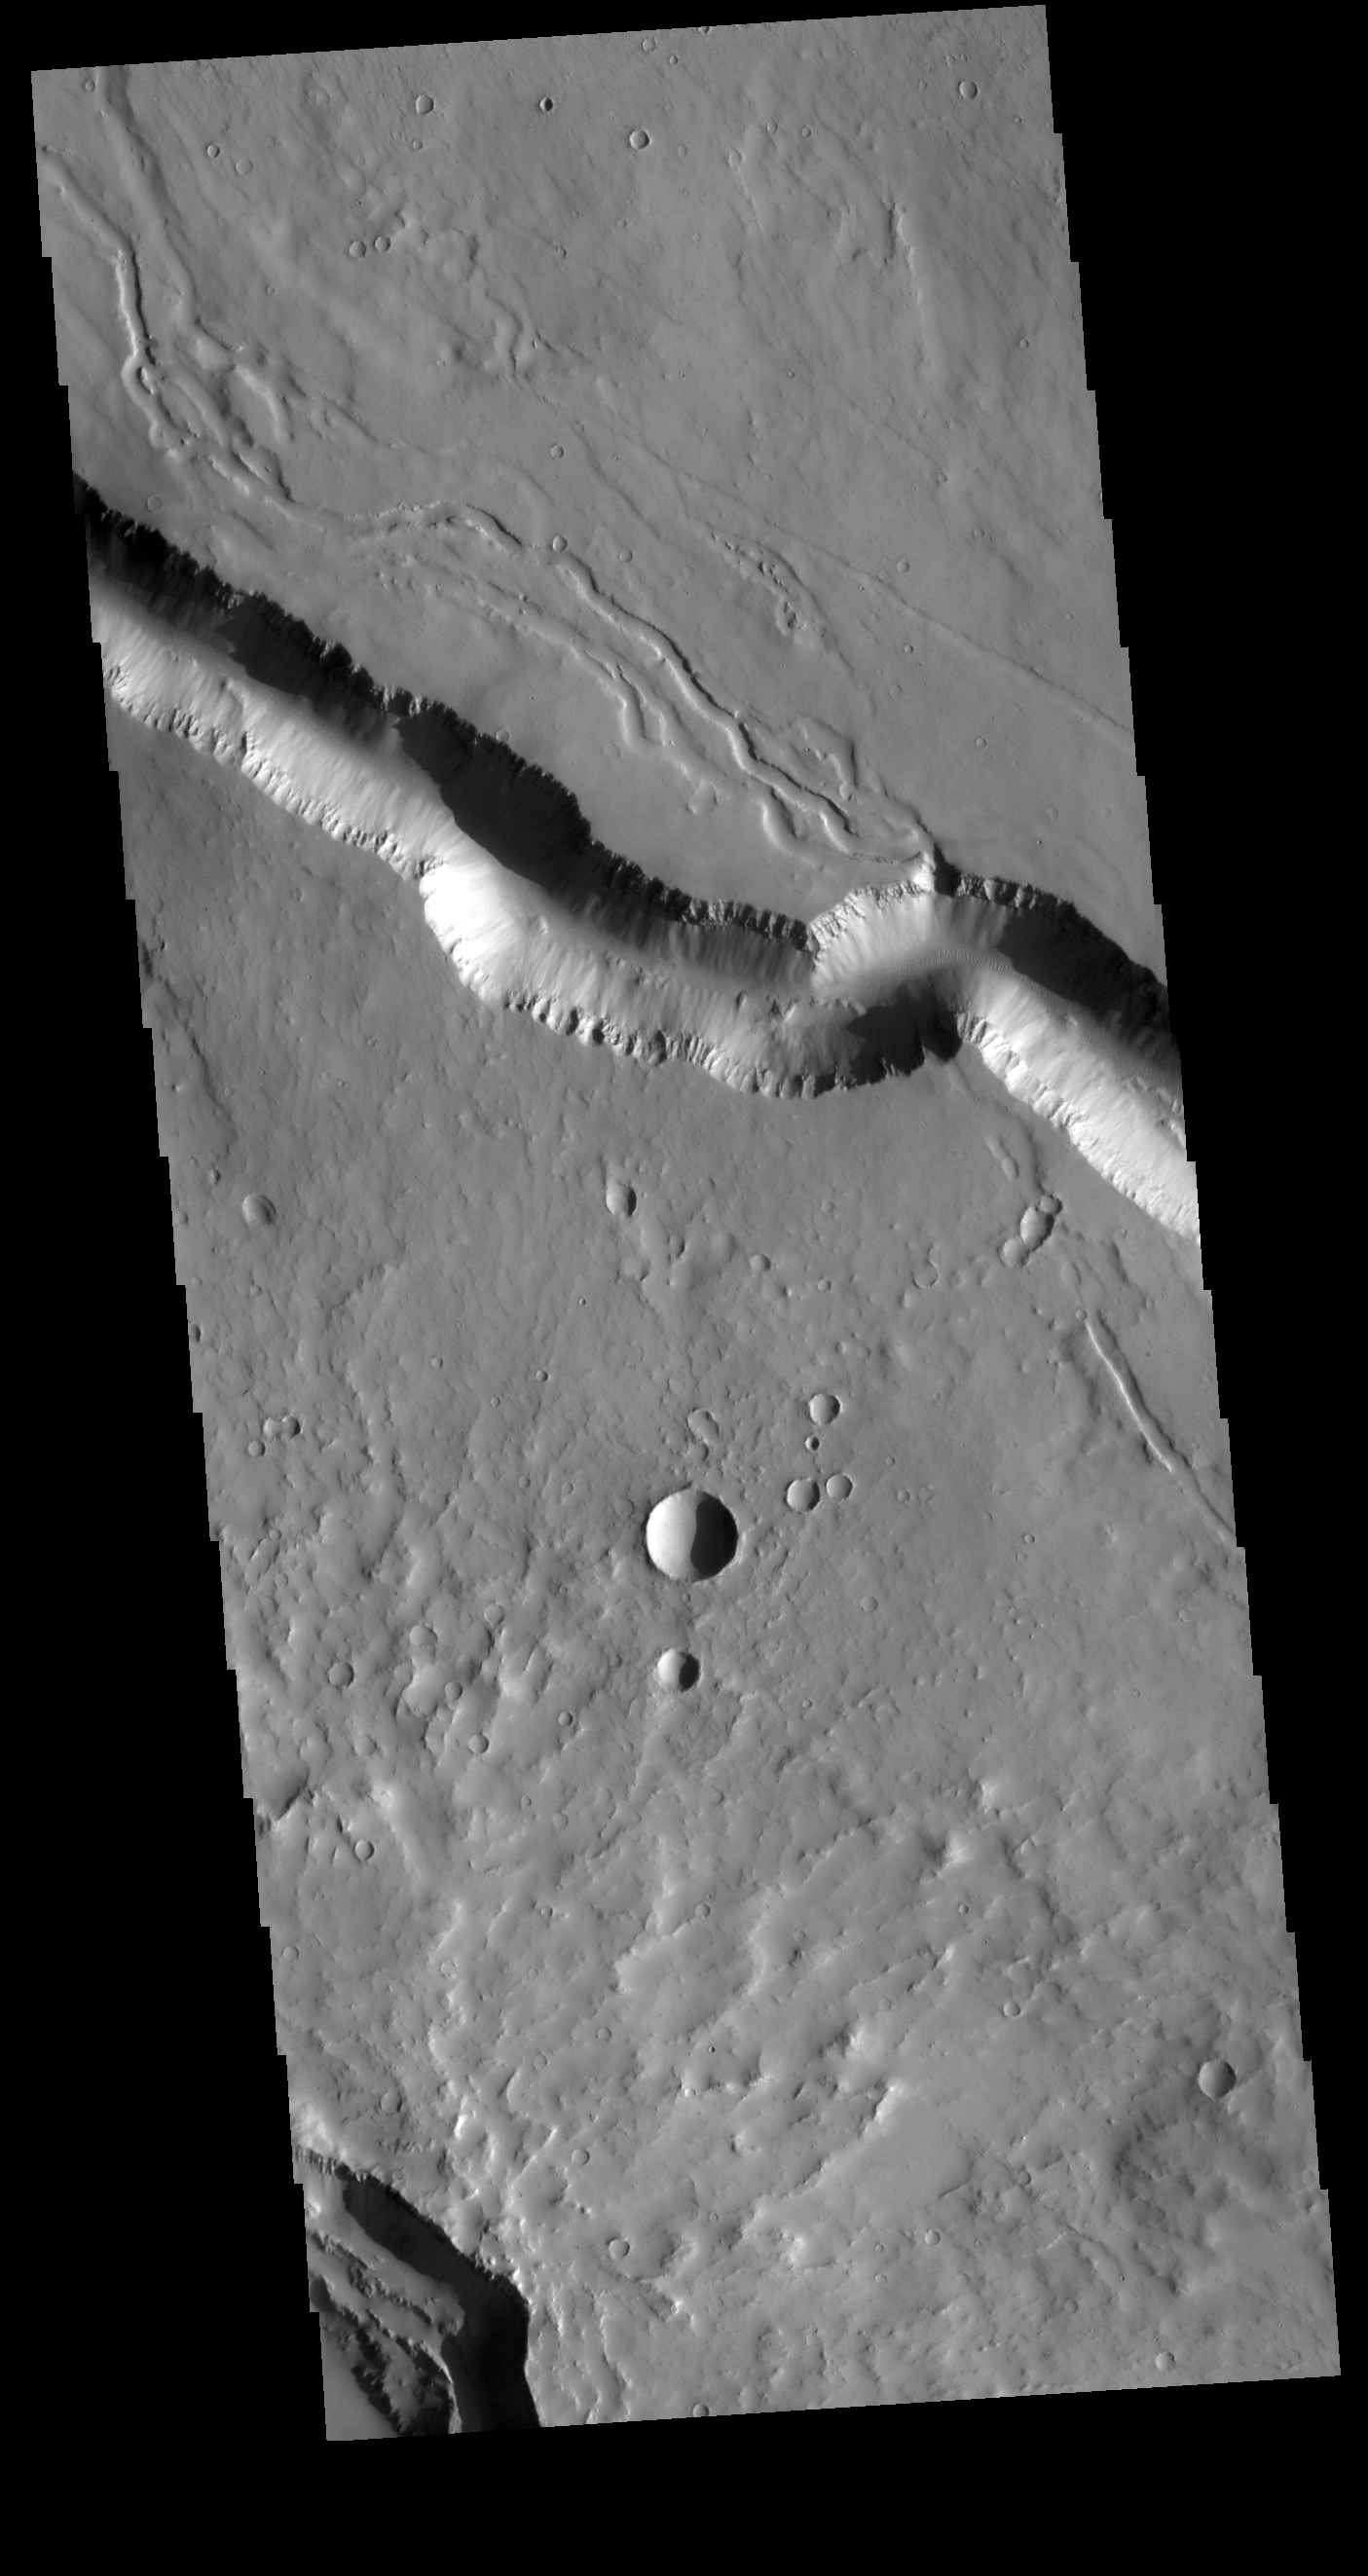

Elysium Fossae

Today’s VIS image contains a section of one of the many channel forms found on the northwestern side of the Elysium Mons volcanic complex. The channel features are thought to have both a tectonic and volcanic origin. The linear depression resembles a graben (formed by tectonic forces) and the smaller sinuous channels to the top of the image more closely resemble features caused by fluid flow – either lava or water created by melting subsurface ice by volcanic heating.

Credit: NASA/JPL-Caltech/ASU